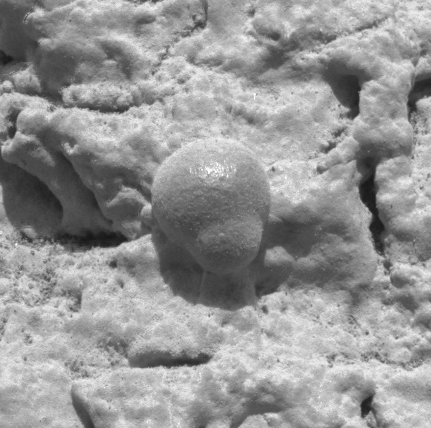

Focus on El Capitan

This image, taken by the microscopic imager on the Mars Exploration Rover Opportunity, shows a geological region of the rock outcrop at Meridiani Planum, Mars dubbed “El Capitan.” Light from the top is illuminating the region. Several images, each showing a different part of this region in good focus, were merged to produce this view. The area in this image, taken on Sol 28 of the Opportunity mission, is 1.3 centimeters (half an inch) across.

Credit: NASA/JPL/US Geological Survey